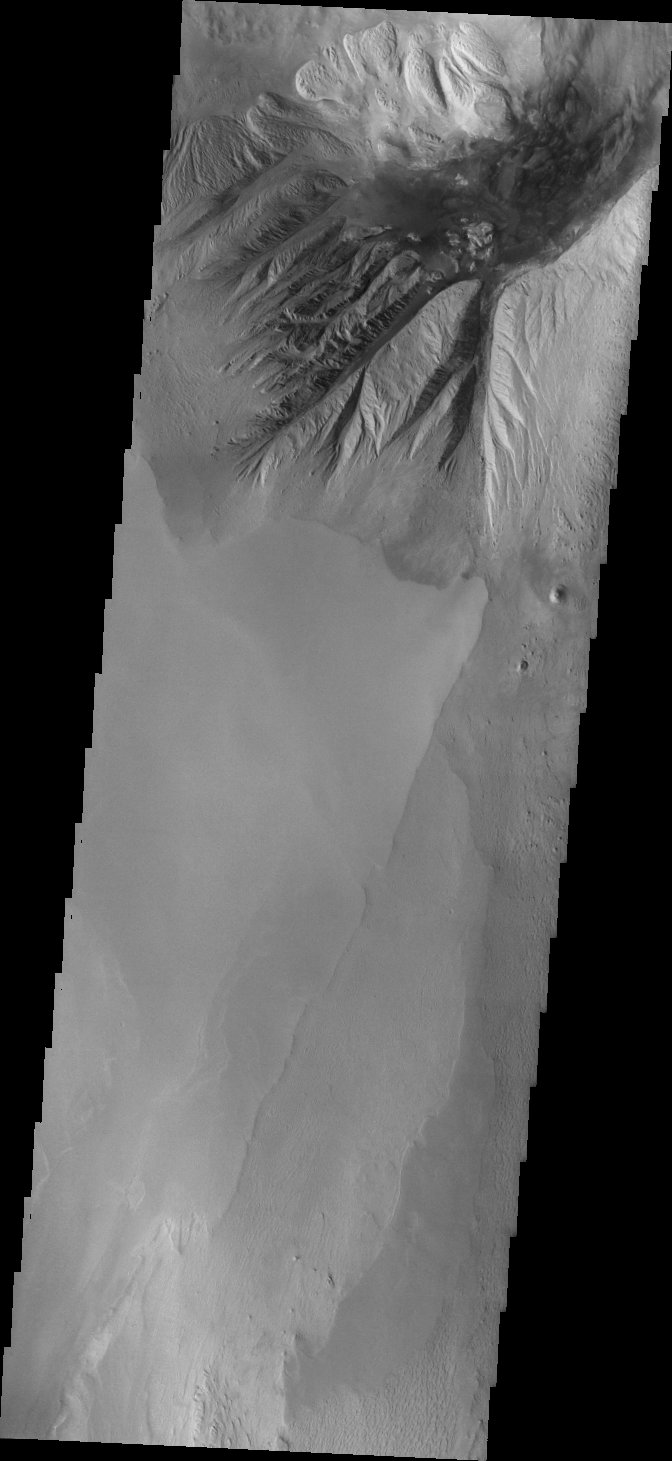

Beatis Mensa

Today’s VIS image shows the northern margin of Beatis Mensa, a large mound of material in the center of Ophir Chasma.

Credit: NASA/JPL/ASU